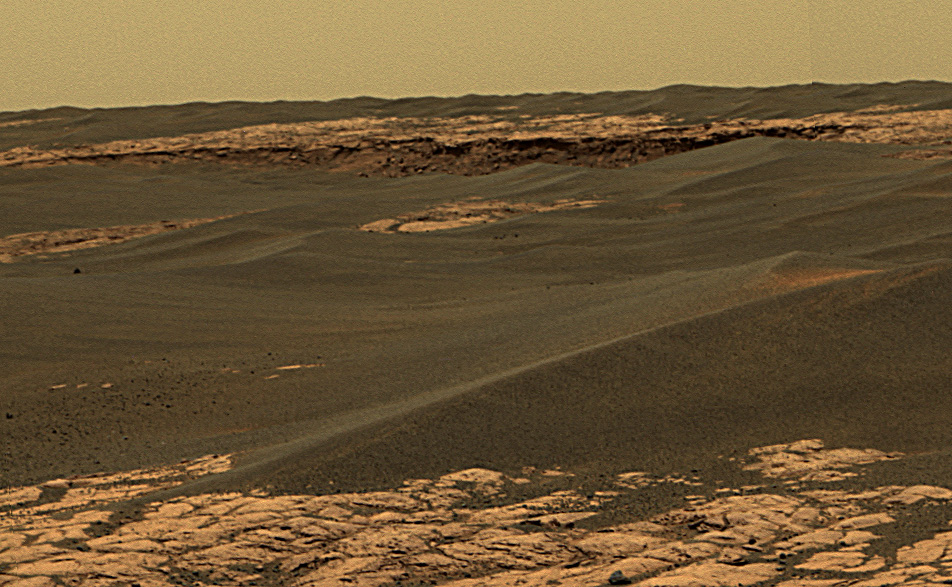

Rim of ‘Erebus’

The center upper portion of this image shows a portion of the rim of “Erebus Crater” in the Meridiani Planum region of Mars. This approximately true-color view from the panoramic camera on NASA’s Mars Exploration Rover Opportunity is a composite of frames acquired on the rover’s 657th Martian day, or sol, (Nov. 28, 2005). This is a small portion of a large panorama. Other portions of the panorama were still being shot three sols later. This view is a composite of separate images taken through the camera’s 750-nanometer, 530-nanometer and 430-nanometer filters.

Credit: NASA/JPL-Caltech/Cornell